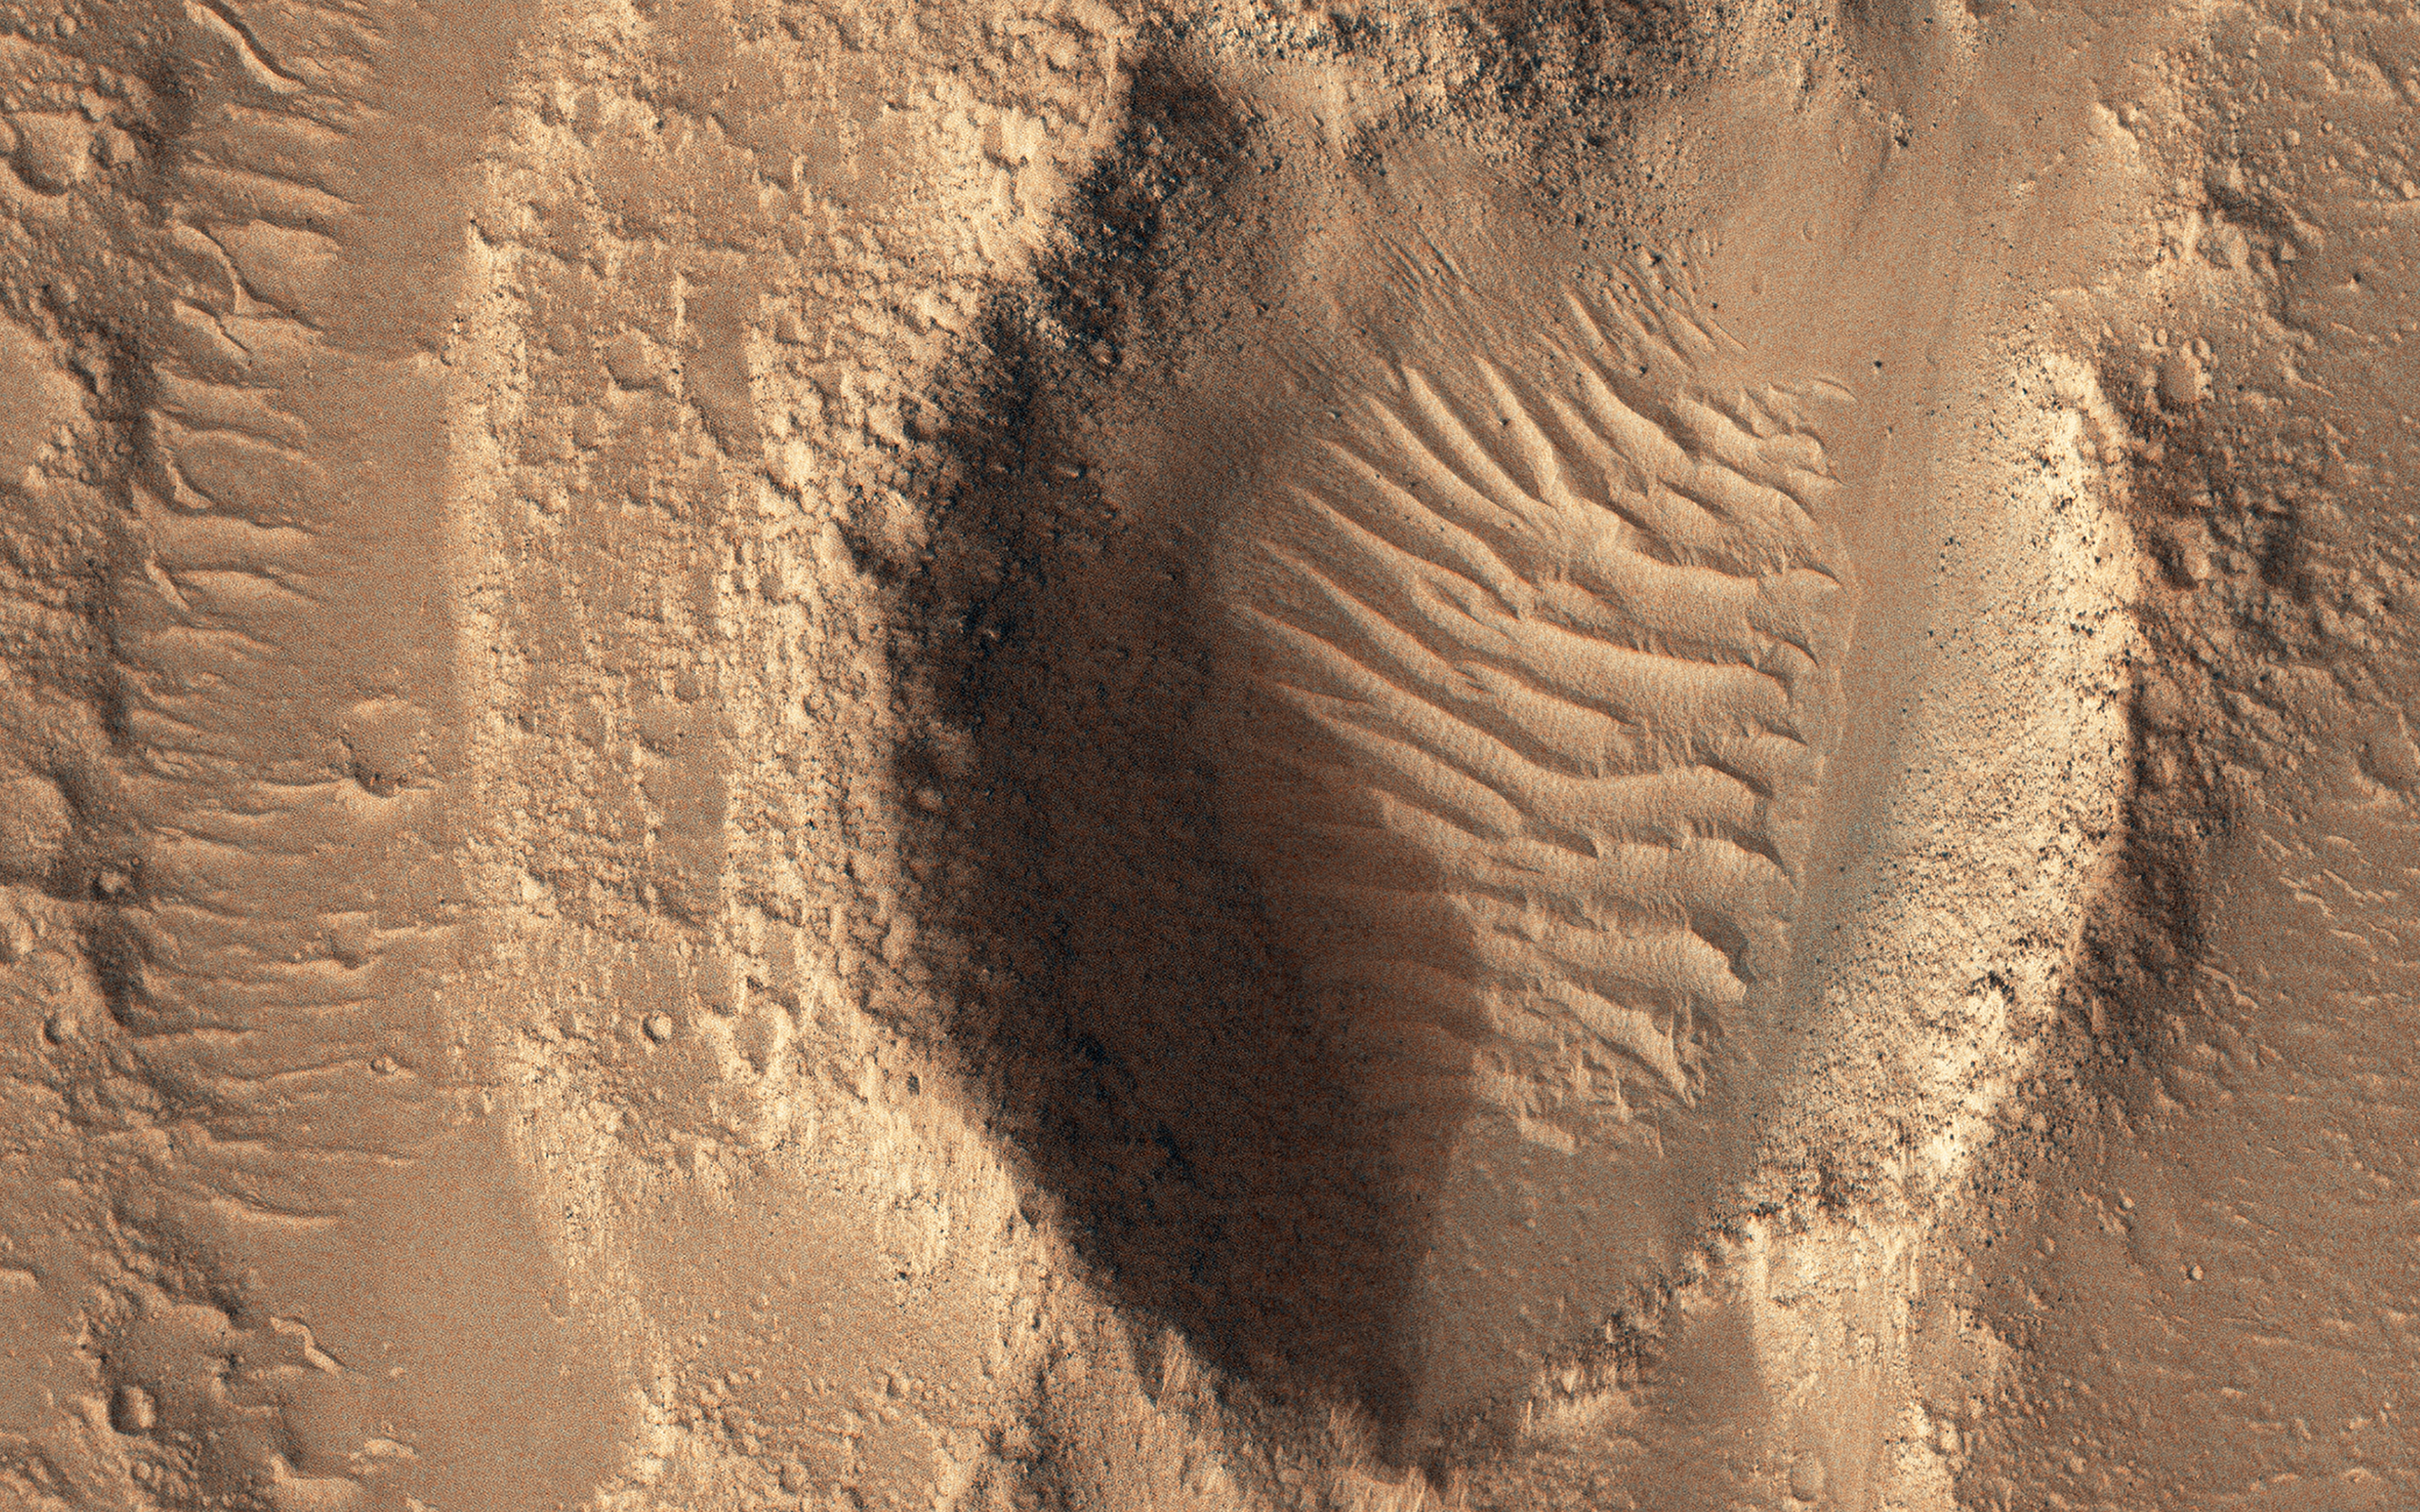

Flooded Impact Craters in Hebrus Valles

Hebrus Valles are a complex set of channels in the northern lowlands of Mars just to the west of the Elysium volcanic region.

The channel segments to the north of this image display a variety of features, including streamlined forms and terracing that are suggestive of catastrophic flooding.

However, this observation shows channels of uniform width suggesting more persistent flows eroding into and around two impact craters, each about two hundred meters in diameter. This complex geology may be the result of formation in volcanic terrains as fluid flows erode into basalt and interbedded ash or sediment layers. The channel system is thought to be early Amazonian in age (as far back as 3 billion years ago), which is younger than many of the other outflow channels on Mars.

The map is projected here at a scale of 25 centimeters (9.8 inches) per pixel. (The original image scale is 32.5 centimeters [12.8 inches] per pixel [with 1 x 1 binning]; objects on the order of 98 centimeters [38.6 inches] across are resolved.) North is up.

This is a stereo pair with ESP_073686_2010.

The University of Arizona, in Tucson, operates HiRISE, which was built by Ball Aerospace & Technologies Corp., in Boulder, Colorado. NASA’s Jet Propulsion Laboratory, a division of Caltech in Pasadena, California, manages the Mars Reconnaissance Orbiter Project for NASA’s Science Mission Directorate, Washington.

Credit: NASA/JPL-Caltech/University of Arizona